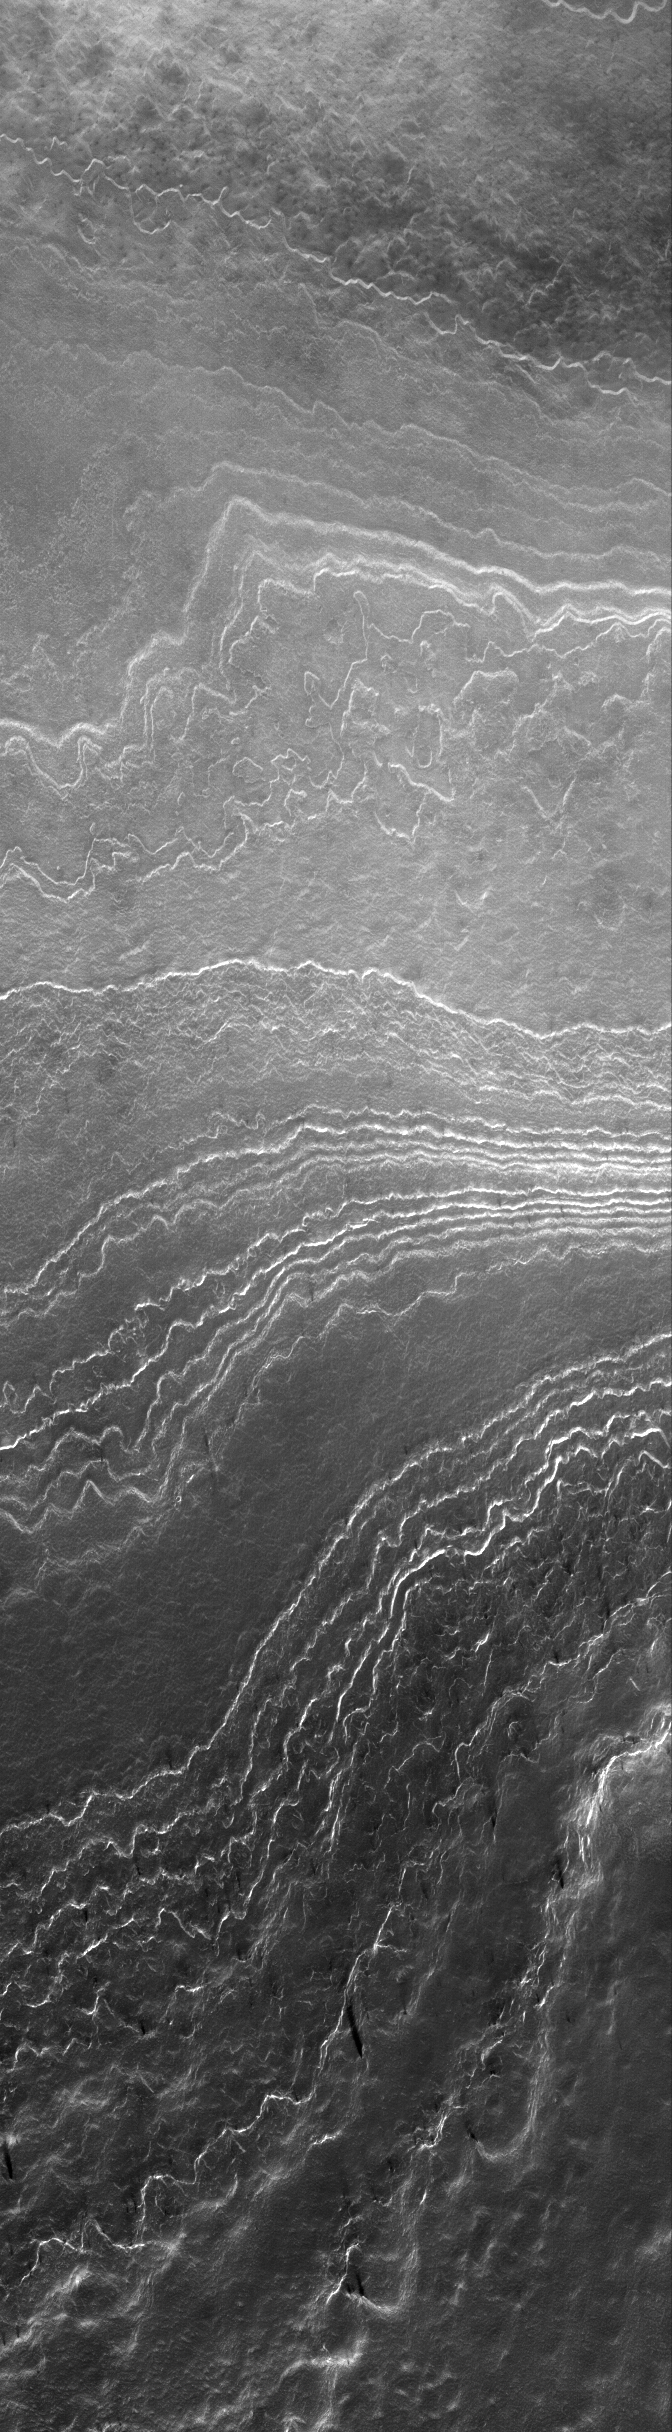

Enhanced by Frost

30 September 2005
This Mars Global Surveyor (MGS) Mars Orbiter Camera (MOC) image shows outcrops of south polar layered terrain. Their appearance in this July 2005 springtime image is enhanced by bright patches of carbon dioxide frost. The frost is left over from the previous southern winter season; by summer, the frost would be gone.

Location near: 84.6°S, 203.5°W
Image width: width: ~3 km (~1.9 mi)
Illumination from: upper left
Season: Southern Spring

Credit: NASA/JPL/Malin Space Science Systems